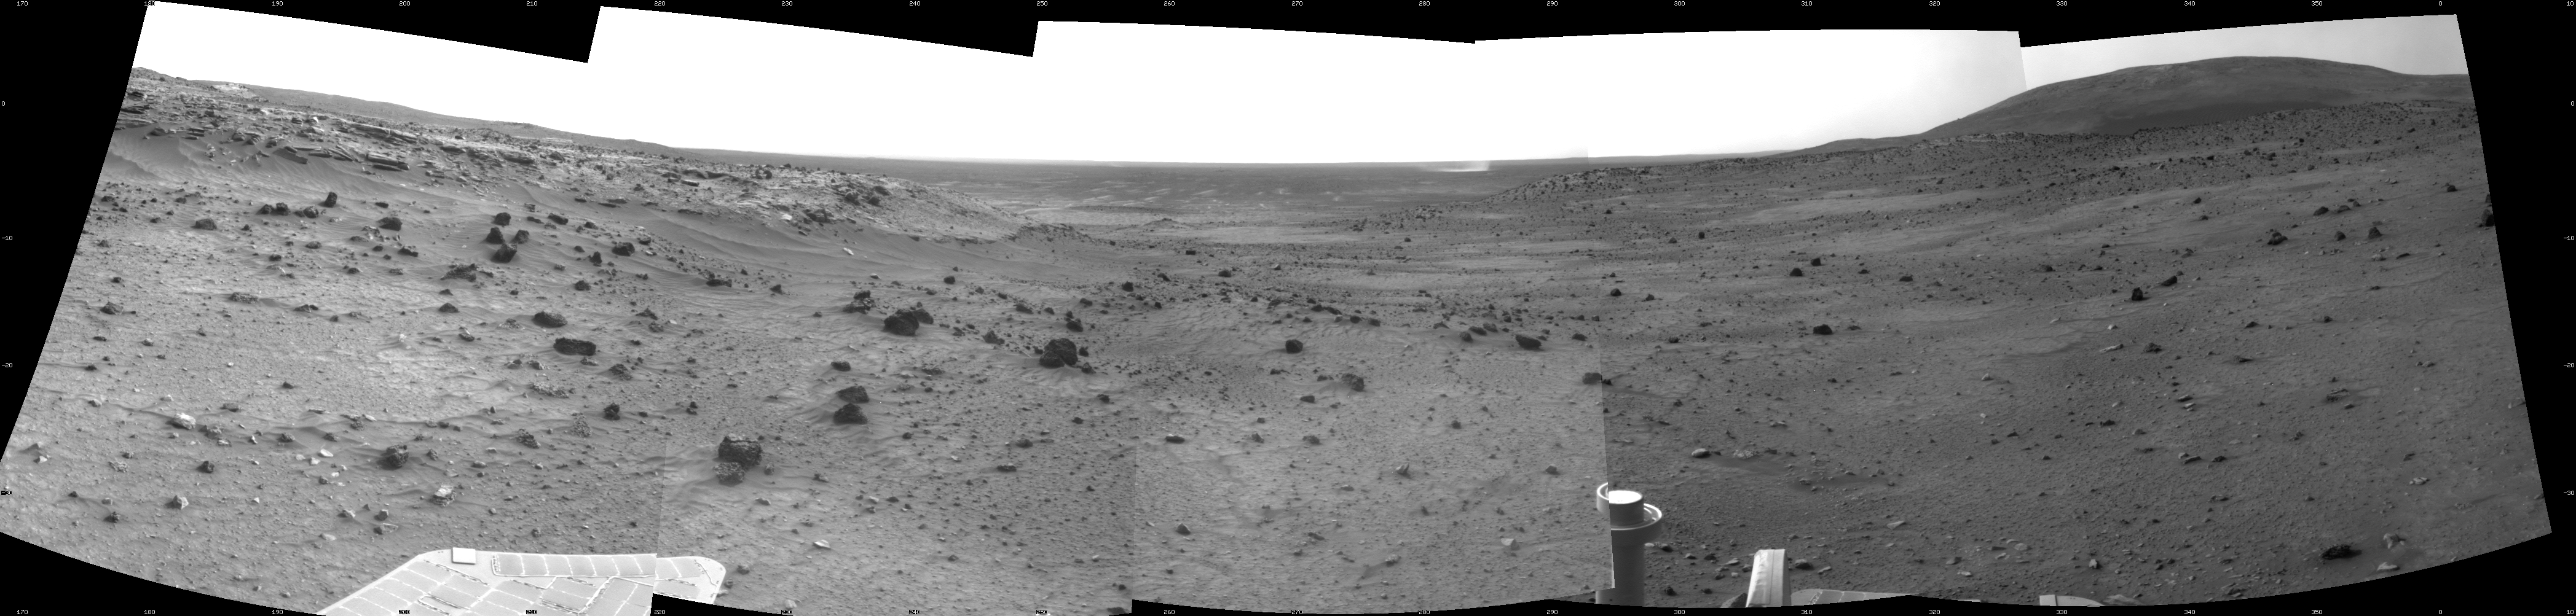

Dust Devil in Spirit’s View Ahead on Sol 1854

NASA’s Mars Exploration Rover Spirit used its navigation camera to take the images that have been combined into this stereo, 180-degree view of the rover’s surroundings during the 1,854th Martian day, or sol, of Spirit’s surface mission (March 21, 2009).

The rover had driven 13.79 meters (45 feet) westward earlier on Sol 1854.

West is at the center, where a dust devil is visible in the distance. North on the right, where Husband Hill dominates the horizon; Spirit was on top of Husband Hill in September and October 2005. South is on the left, where lighter-toned rock lines the edge of the low plateau called “Home Plate.”

This view is presented as a cylindrical projection with geometric seam correction.

Credit: NASA/JPL-Caltech